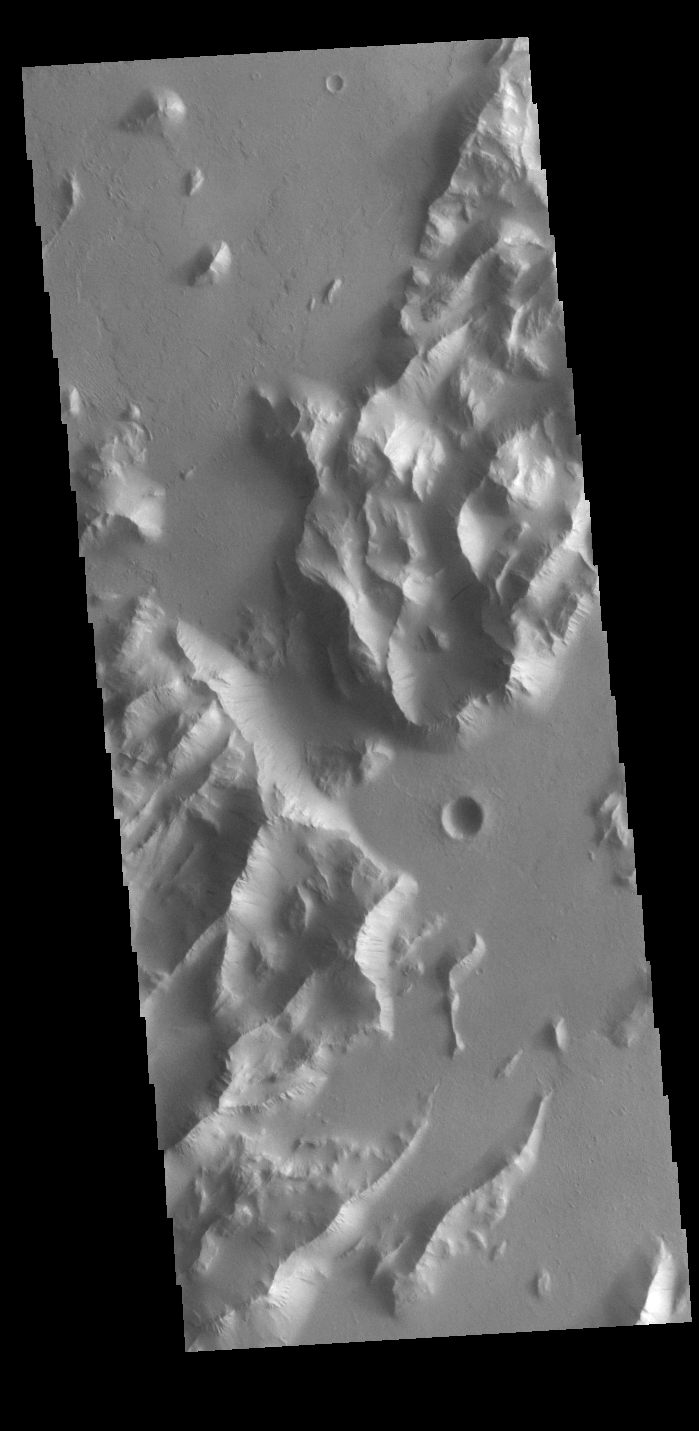

Lycus Sulci

Lycus Sulci is a low lying area of ridges and valleys found to the northwest of Olympus Mons. It is not yet understood how this feature formed or how it relates to the formation of Olympus Mons itself. This VIS image shows the ridge forms that are typical of this region. Dark slope streaks are common on the cliff faces. There are several suggested mechanisms to form these features. Two of the mechanisms are that the dusty surface has been altered to reveal darker rock beneath from motion of downward moving dust avalanches, or the surface is darkening by fluid or other surface staining.

Credit: NASA/JPL-Caltech/ASU